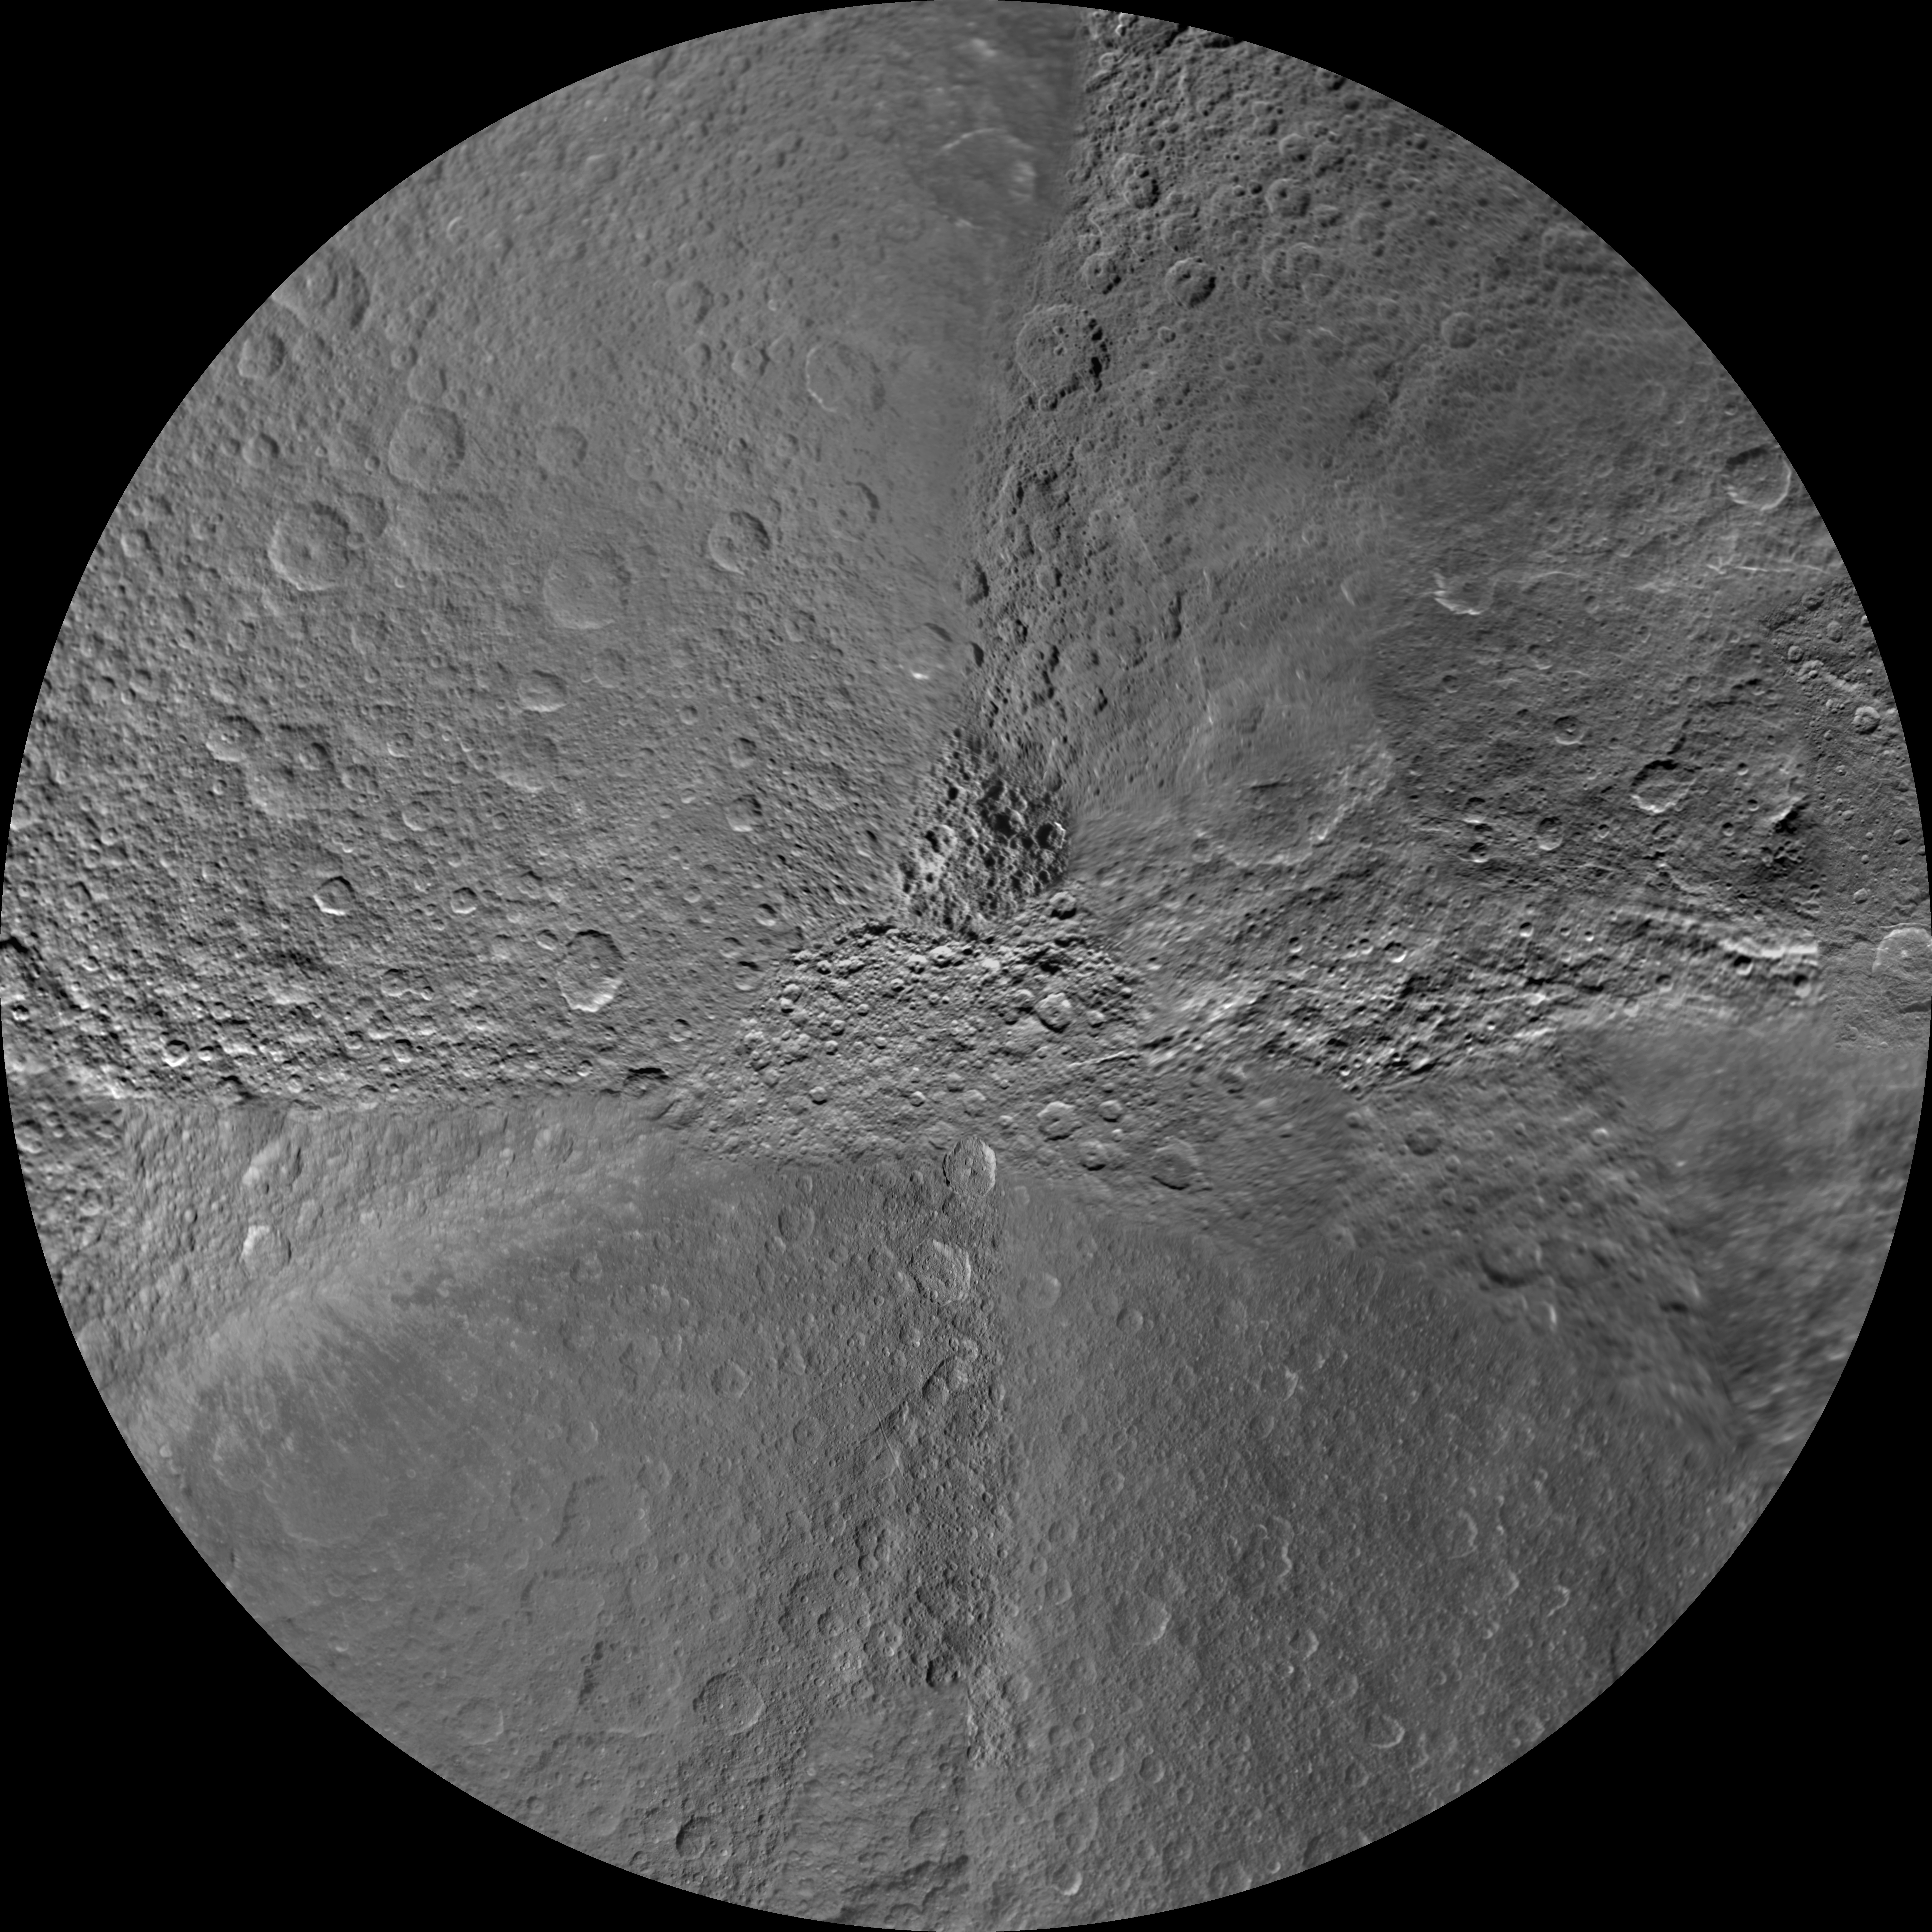

Rhea South Polar Map – November 2009

Annotated image

The southern hemisphere of Saturn’s moon Rhea is seen in this polar stereographic maps, mosaicked from the best-available images obtained by NASA’s Cassini spacecraft.

This maps is an updates to the version released in February 2010 (see PIA12563). The title of the older version (“Rhea Polar Maps – February 2010”) denotes the month the map wasas released, not when the data in the mapss wereere collected. The title of this new version reflects when the most recent data used in the map wereere captured.

The map is centered on the south pole, and surface coverage extends to the equator. Grid lines show latitude and longitude in 30-degree increments. The scale in the full-size versions of these maps is 417 meters (1,400 feet) per pixel. The mean radius of Rhea used for projection of these maps is 764.1 kilometers (474.8 miles).

The Cassini-Huygens mission is a cooperative project of NASA, the European Space Agency and the Italian Space Agency. The Jet Propulsion Laboratory, a division of the California Institute of Technology in Pasadena, manages the mission for NASA’s Science Mission Directorate in Washington. The Cassini orbiter and its two onboard cameras were designed, developed and assembled at JPL. The imaging team is based at the Space Science Institute, Boulder, Colo.

Credit: NASA/JPL/Space Science Institute